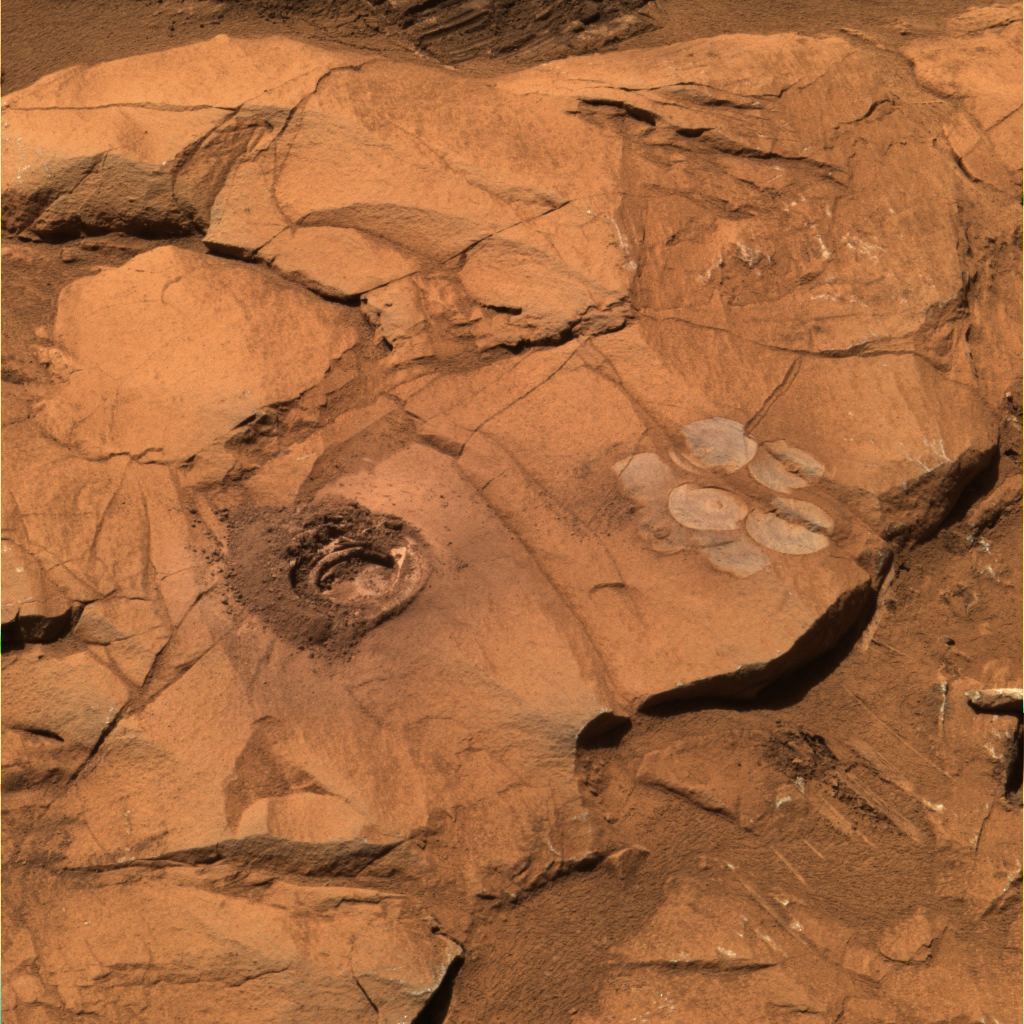

Deep Hole in ‘Clovis’

Figure 1

At a rock called “Clovis,” the rock abrasion tool on NASA’s Mars Exploration Rover Spirit cut a 9-millimeter (0.35-inch) hole during the rover’s 216th martian day, or sol (Aug. 11, 2004). The hole is the deepest drilled in a rock on Mars so far. This approximately true-color view was made from images taken by Spirit’s panoramic camera on sol 226 (Aug. 21, 2004) at around 12:50 p.m. local true solar time — early afternoon in Gusev Crater on Mars. To the right is a “brush flower” of circles produced by scrubbing the surface of the rock with the abrasion tool’s wire brush. Scientists used rover’s Moessbauer spectrometer and alpha particle X-ray spectrometer to look for iron-bearing minerals and determine the elemental chemical composition of the rock. This composite combines images taken with the camera’s 750-, 530-, and 430-nanometer filters. The grayish-blue hue in this image suggests that the interior of the rock contains iron minerals that are less oxidized than minerals on the surface. The diameter of the hole cut into the rock is 4.5 centimeters (1.8 inches).

Data on the graph (Figure 1) from the alpha particle X-ray spectrometer instrument on the robotic arm of NASA’s Mars Exploration Rover Spirit reveal the elemental chemistry of two rocks, “Ebenezer” and “Clovis,” (see PIA06914) in the “Columbia Hills.” Scientists found, through comparison of the rocks’ chemistry, that Ebenezer and Clovis have very different compositions from the rocks on the Gusev plains.

Credit: NASA/JPL/Cornell